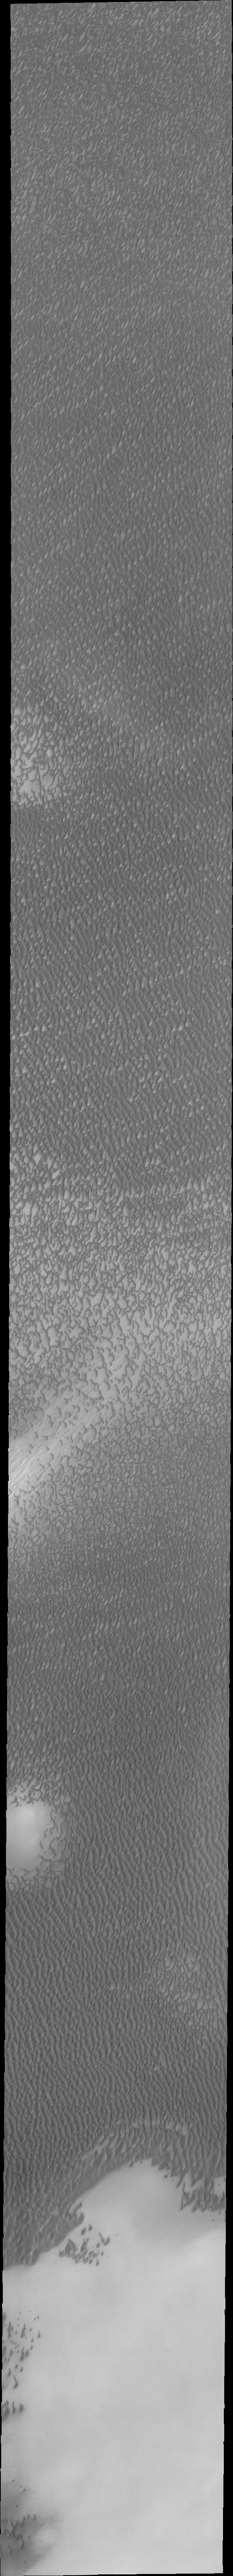

Investigating Mars: Olympia Undae

This VIS image of Olympia Undae was collected during north polar summer. The dunes are now completely frost free and are dark in color due to being made of basaltic sand. The surface between the dunes, where visible, is a bright tone. In some regions of dense dunes, the bright material may be a deposit on the dunes rather than the underlying surface. The presence of gypsum has been suggested for Olympia Undae, gypsum is a lighter tone than basalt in this filter of the THEMIS VIS camera.

Olympia Undae is a vast dune field in the north polar region of Mars. It consists of a broad sand sea or erg that partly rings the north polar cap from about 120° to 240°E longitude and 78° to 83°N latitude. The dune field covers an area of approximately 470,000 km2 (bigger than California, smaller than Texas). Olympia Undae is the largest continuous dune field on Mars. Olympia Undae is not the only dune field near the north polar cap, several other smaller fields exist in the same latitude, but in other ranges of longitude, e.g. Abolos and Siton Undae. Barchan and transverse dune forms are the most common. In regions with limited available sand individual barchan dunes will form, the surface beneath and between the dunes is visible. In regions with large sand supplies, the sand sheet covers the underlying surface, and dune forms are found modifying the surface of the sand sheet. In this case transverse dunes are more common. Barchan dunes “point” down wind, transverse dunes are more linear and form parallel to the wind direction. The “square” shaped transverse dunes in Olympia Undae are due to two prevailing wind directions. The density of dunes and the alignments of the dune crests varies with location, controlled by the amount of available sand and the predominant winds over time.

The Odyssey spacecraft has spent over 15 years in orbit around Mars, circling the planet more than 71,000 times. It holds the record for longest working spacecraft at Mars. THEMIS, the IR/VIS camera system, has collected data for the entire mission and provides images covering all seasons and lighting conditions. Over the years many features of interest have received repeated imaging, building up a suite of images covering the entire feature. From the deepest chasma to the tallest volcano, individual dunes inside craters and dune fields that encircle the north pole, channels carved by water and lava, and a variety of other feature, THEMIS has imaged them all. For the next several months the image of the day will focus on the Tharsis volcanoes, the various chasmata of Valles Marineris, and the major dunes fields. We hope you enjoy these images!

Credit: NASA/JPL-Caltech/ASU